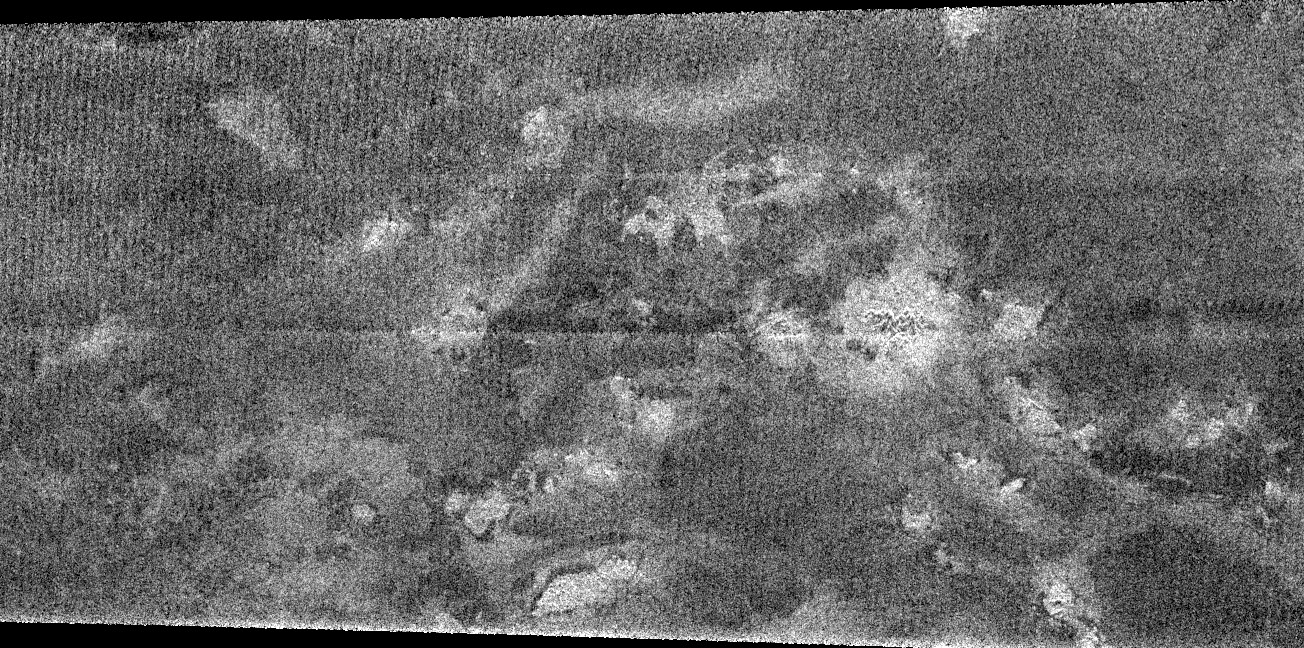

Dark Terrain

Although most of the region observed by the Cassini radar instrument in the February close flyby of Titan is very different from the regions imaged in October, the area shown in this image appears quite similar.

Running about 300 kilometers (186 miles) from top to bottom, the image shows a complex of bright hills and ridges surrounded by a dark plain. In radar imaging, large dark expanses are either relatively smooth, or absorb radio waves effectively, or both. Seen more faintly in the dark plains are subtle features, the origins of which are unclear. These features have some resemblance to the features seen in the October flyby that were characterized as “cryovolcanic” meaning flows of warm ice, or mixtures of liquid water and ammonia (see PIA06993).

The Cassini-Huygens mission is a cooperative project of NASA, the European Space Agency and the Italian Space Agency. The Jet Propulsion Laboratory, a division of the California Institute of Technology in Pasadena, manages the Cassini-Huygens mission for NASA’s Science Mission Directorate, Washington, D.C. The Cassini orbiter and its two onboard cameras were designed, developed and assembled at JPL. The radar instrument team is based at JPL, working with team members from the United States and several European countries.

Credit: NASA/JPL-Caltech/ASI